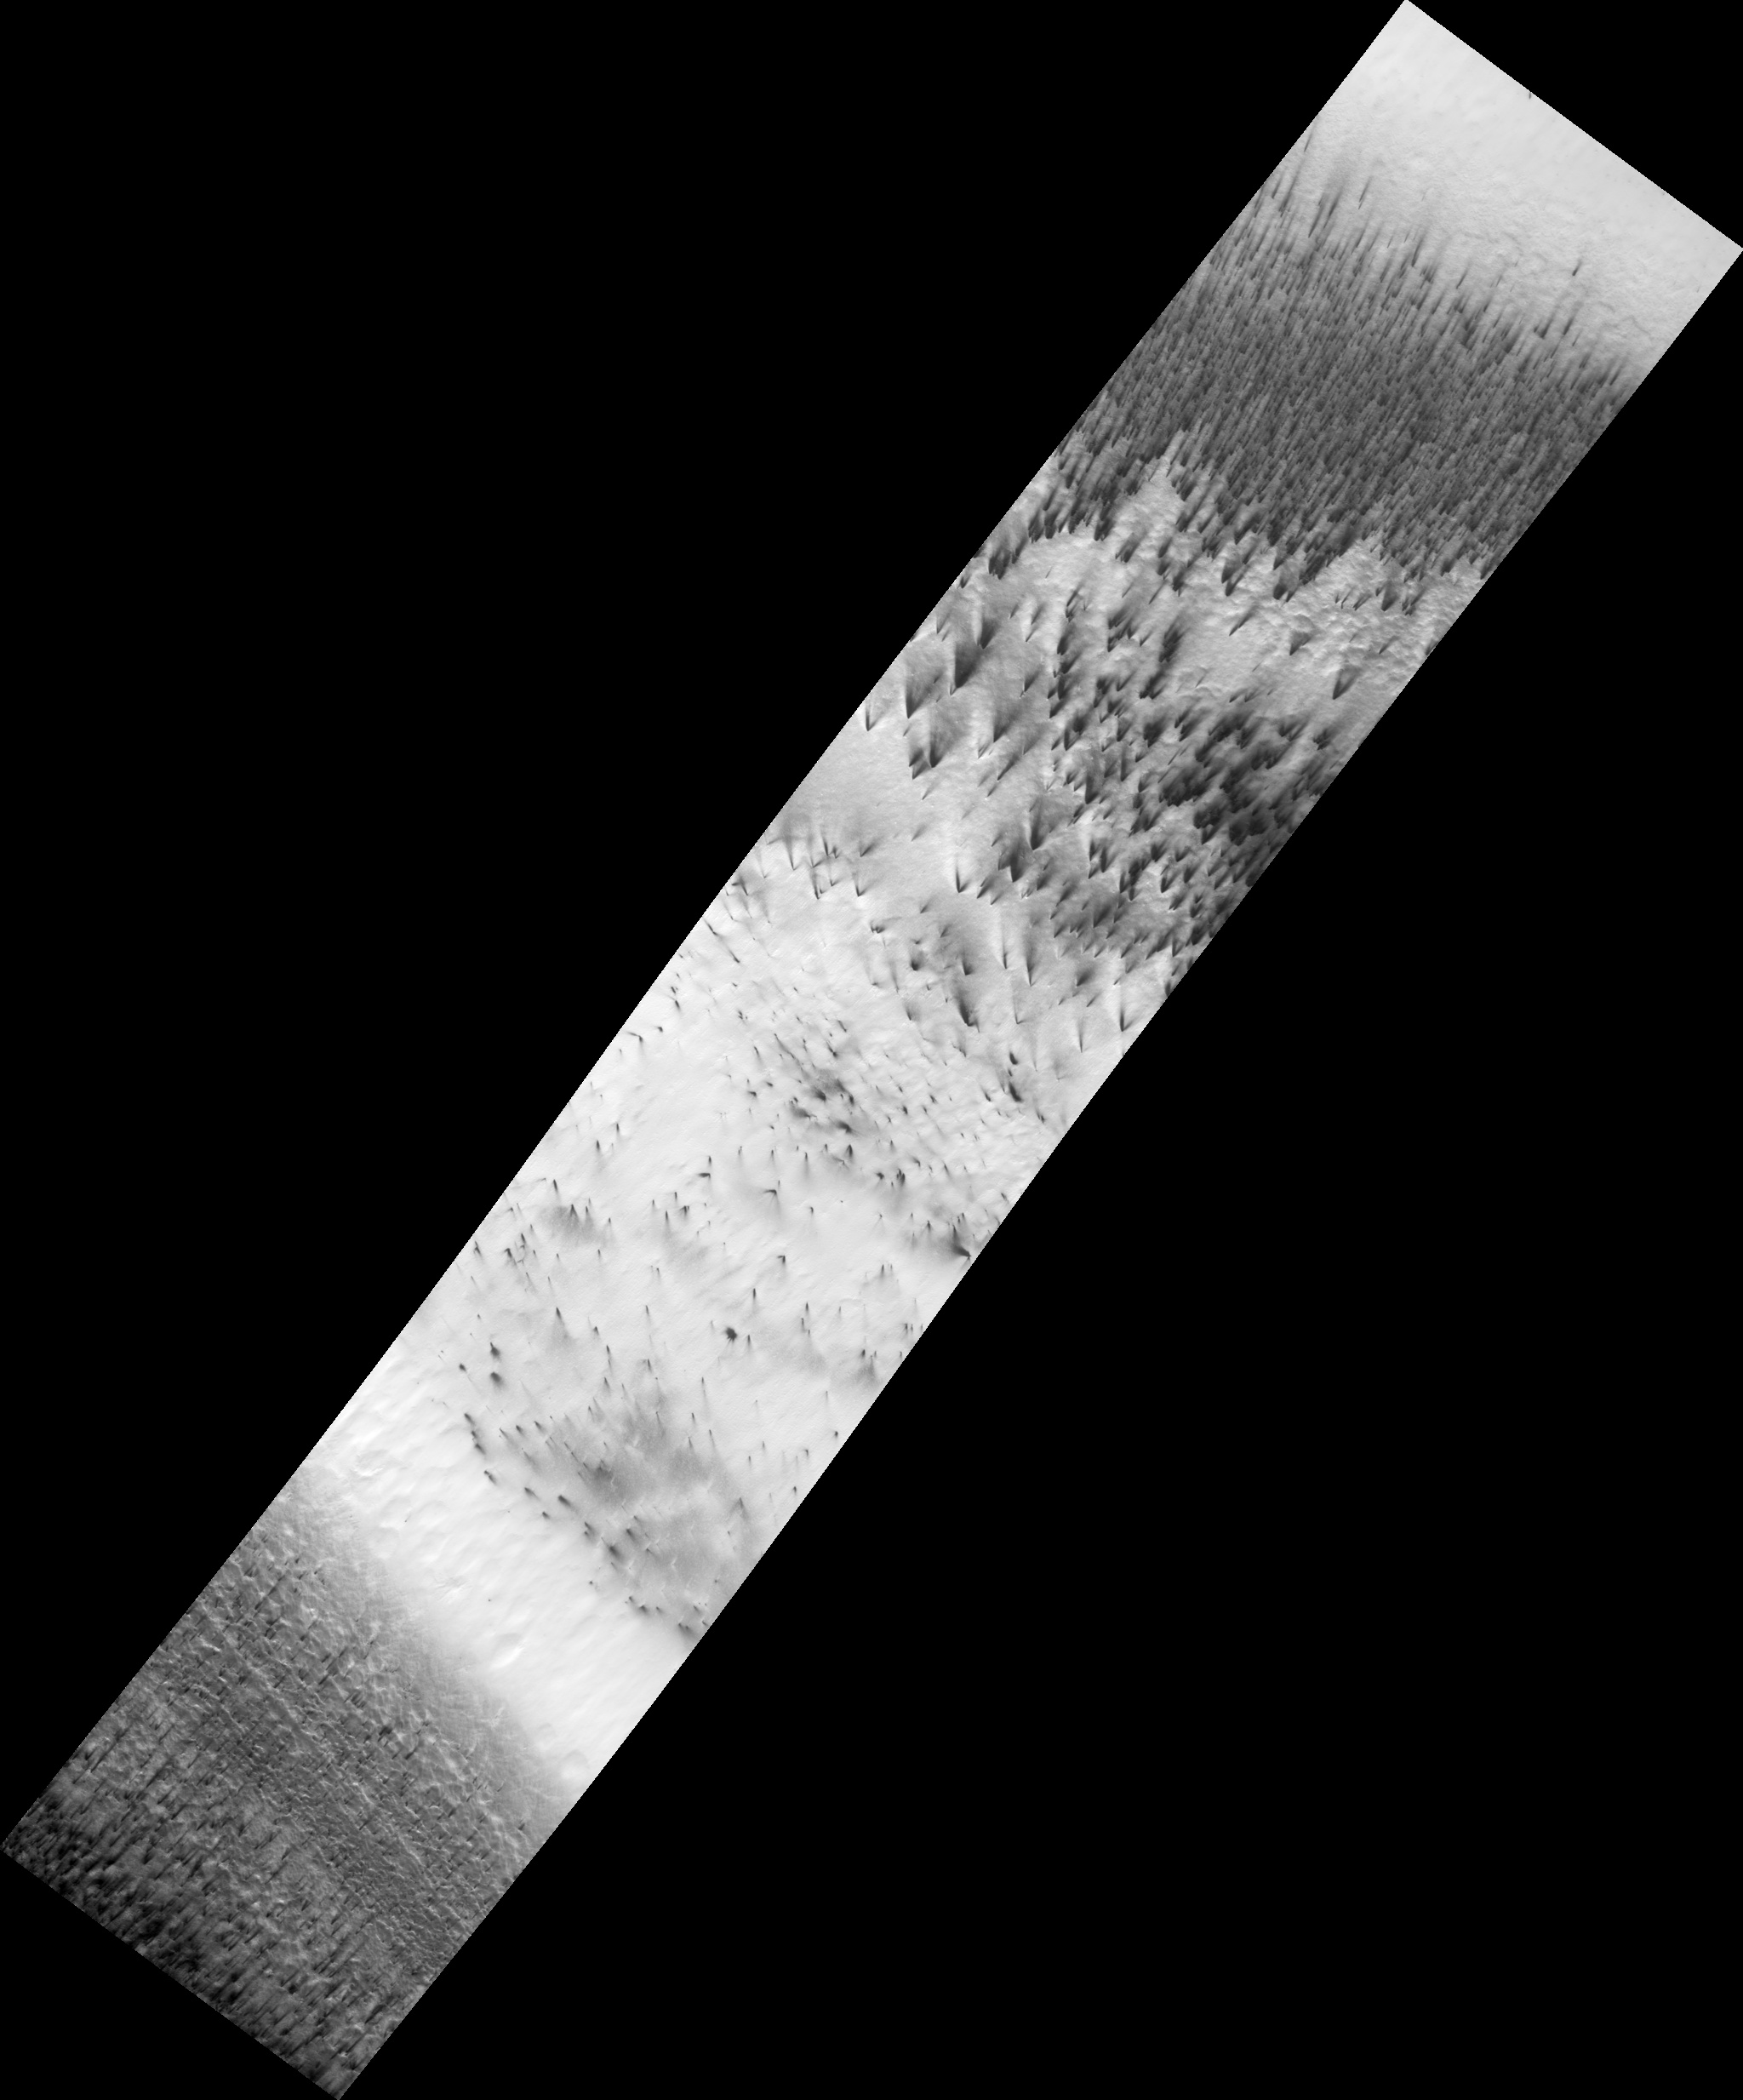

Dust Fans on the Seasonal Carbon Dioxide Polar Cap

During the long dark night of Martian winter at the south pole, carbon dioxide (CO2) in its solid form (also known as “dry ice”) accumulates and forms a seasonal polar cap.

HiRISE is currently observing southern spring on Mars. As the sun comes up in the spring, the ice evaporates in a complex way. HiRISE image PSP_003180_0945 shows dark dust being blown across the seasonal south polar cap. The dust comes from the surface beneath the ice: it either starts at spots bare of ice, or it’s possible that it’s lofted from below the ice in geyser-like plumes.

Local winds blow the dust from its source, forming a long fan. When the wind changes direction, a new fan is formed, pointing in the new direction (see subimage 2; full resolution, approx. 800 meters [1/2 mile] across). In this single image we can see that the wind has blown in a number of directions (see subimage 1; not full resolution, approx. 4 km [2.5 miles] across). This data will be used to study weather patterns near the south pole.

Observation Toolbox
Acquisition date: 4 April 2007
Local Mars time: 8:08 PM
Degrees latitude (centered): -85.4°
Degrees longitude (East): 104.1°
Range to target site: 264.4 km (165.2 miles)
Original image scale range: 52.9 cm/pixel (with 2 x 2 binning) so objects ~159 cm across are resolved
Map-projected scale: 50 cm/pixel and north is up
Map-projection: POLAR STEREOGRAPHIC
Emission angle: 22.5°
Phase angle: 61.9°
Solar incidence angle: 80°, with the Sun about 10° above the horizon
Solar longitude: 210.8°, Northern Autumn

NASA’s Jet Propulsion Laboratory, a division of the California Institute of Technology in Pasadena, manages the Mars Reconnaissance Orbiter for NASA’s Science Mission Directorate, Washington. Lockheed Martin Space Systems, Denver, is the prime contractor for the project and built the spacecraft. The High Resolution Imaging Science Experiment is operated by the University of Arizona, Tucson, and the instrument was built by Ball Aerospace and Technology Corp., Boulder, Colo.

Credit: NASA/JPL/Univ. of Arizona